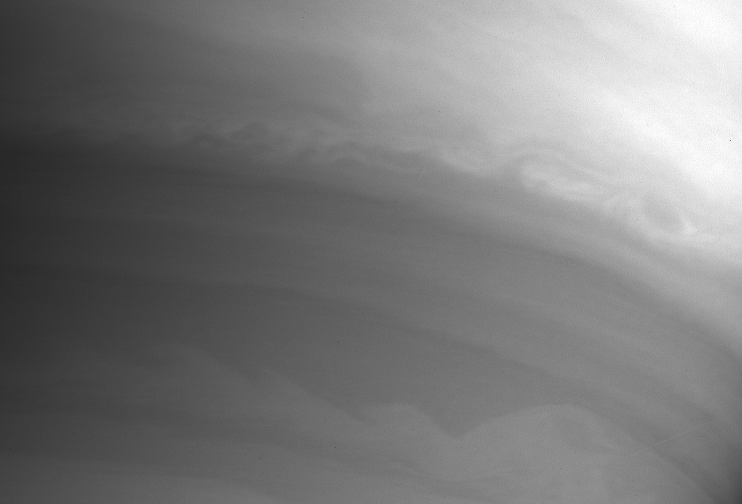

Saturn’s Waves

This Cassini image shows beautifully the complex eddies and wave patterns in Saturn’s cloud bands.

The image was taken with the Cassini spacecraft narrow angle camera on Sept. 7, 2004, at a distance of 8.9 million kilometers (5.5 million miles) from Saturn, through a filter sensitive to wavelengths of infrared light centered at 727 nanometers. The image scale is 53 kilometers (33 miles) per pixel. The image was magnified by a factor of two and slightly contrast-enhanced to improve visibility of features in the atmosphere.

The Cassini-Huygens mission is a cooperative project of NASA, the European Space Agency and the Italian Space Agency. The Jet Propulsion Laboratory, a division of the California Institute of Technology in Pasadena, manages the Cassini-Huygens mission for NASA’s Office of Space Science, Washington, D.C. The Cassini orbiter and its two onboard cameras, were designed, developed and assembled at JPL. The imaging team is based at the Space Science Institute, Boulder, Colo.

Credit: NASA/JPL/Space Science Institute